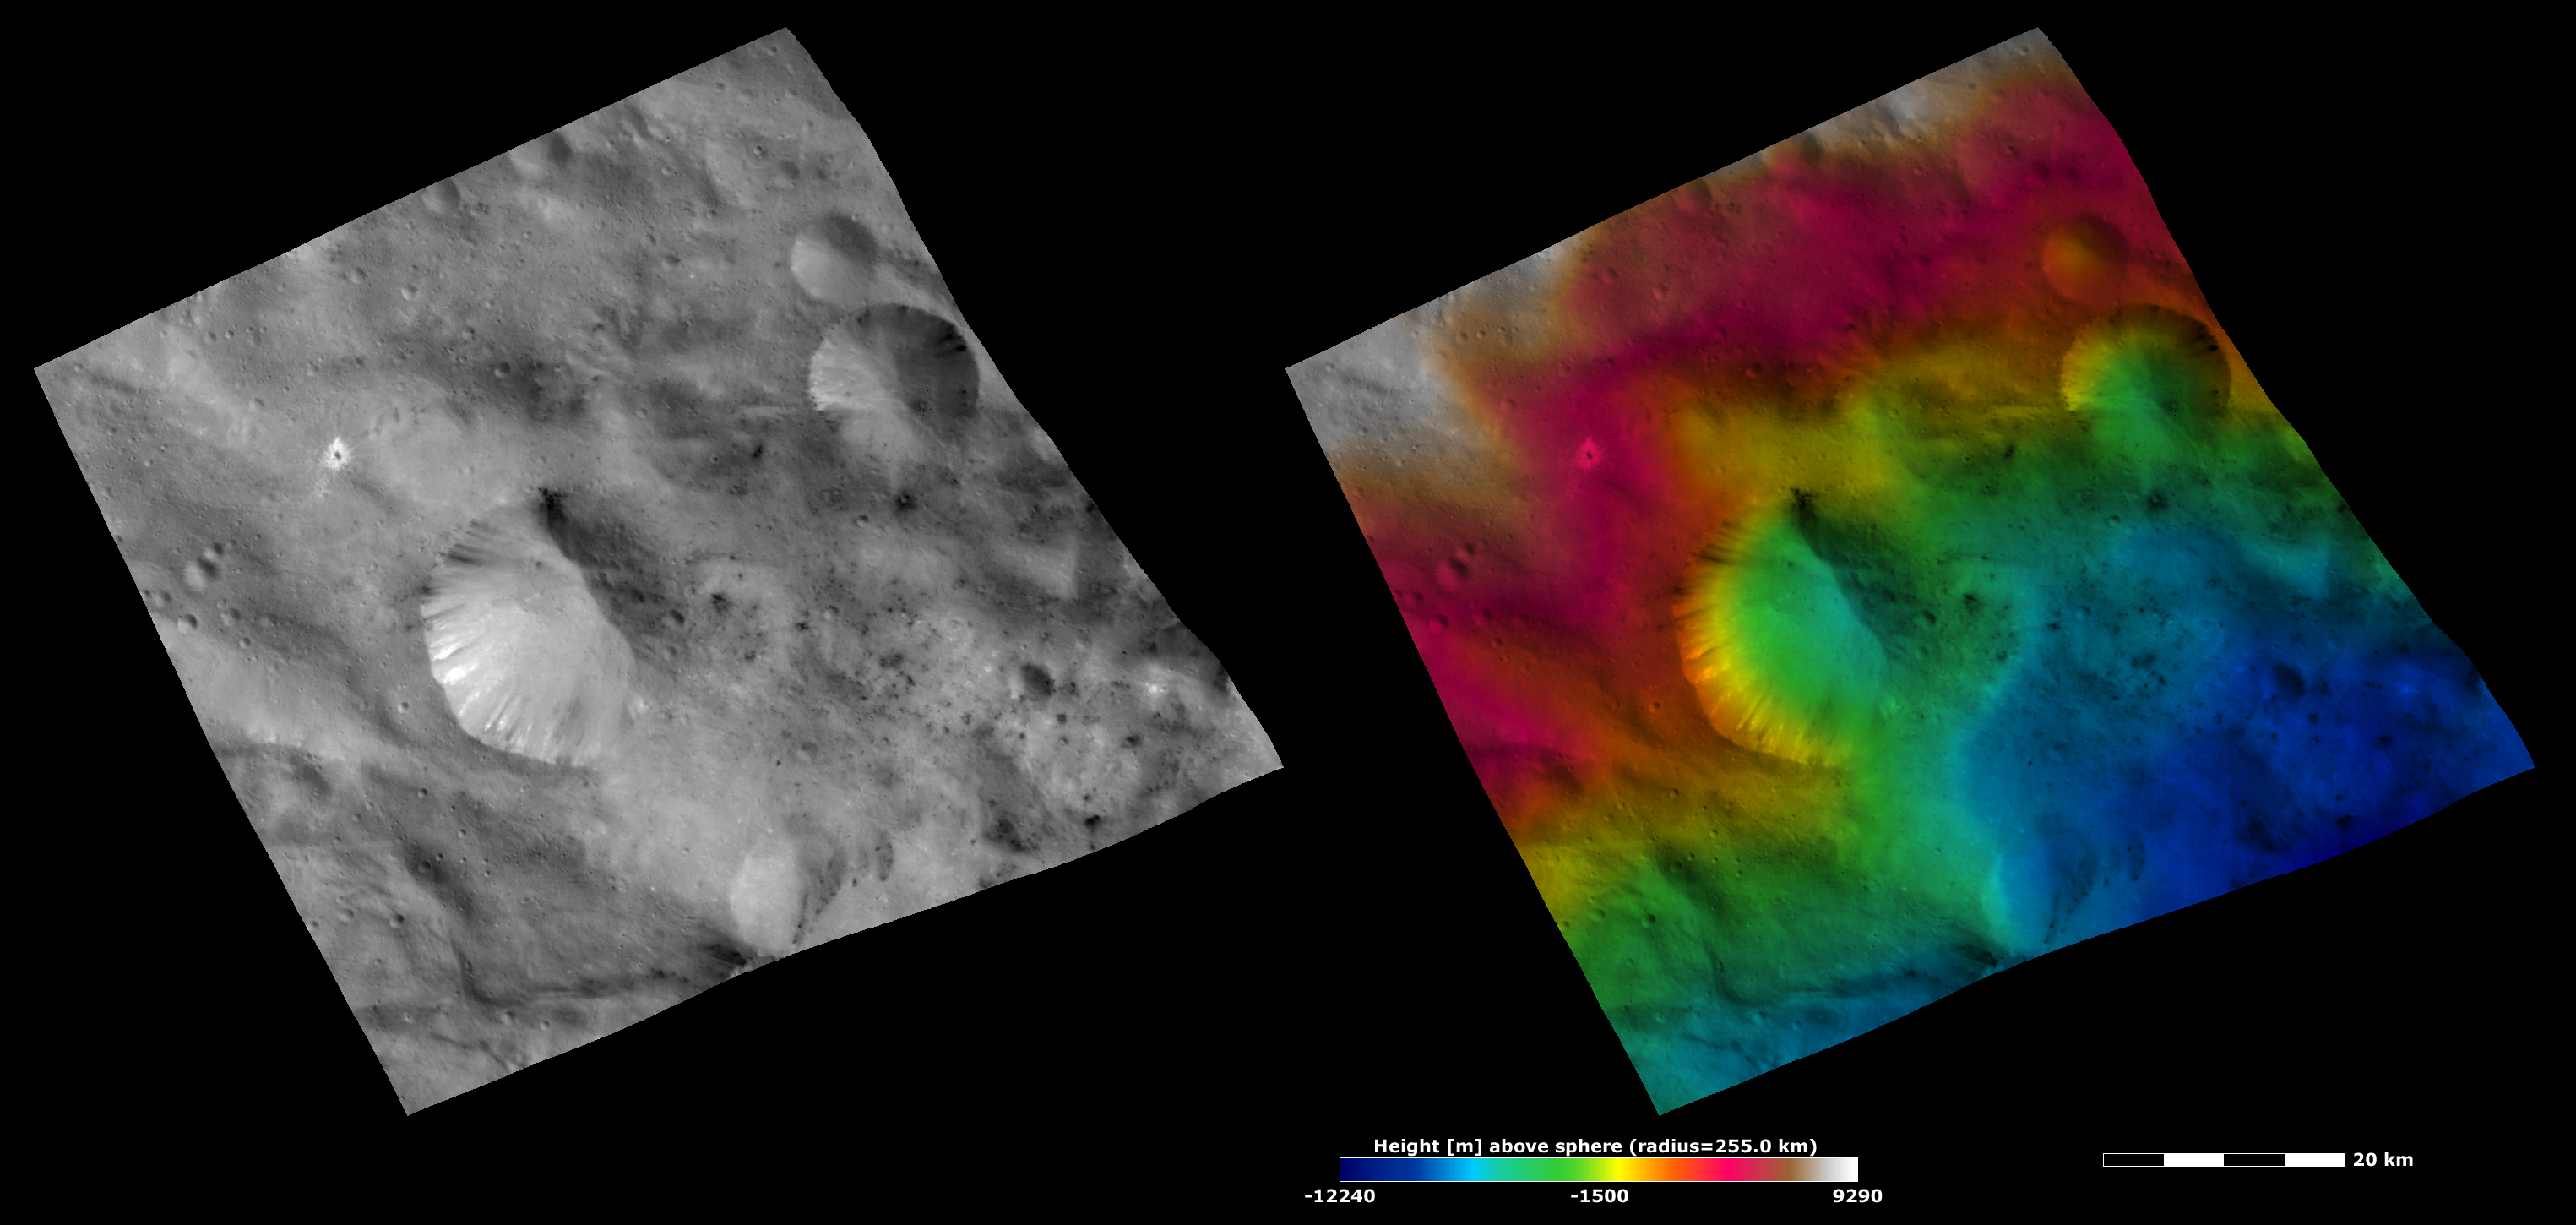

Apparent Brightness and Topography Images of Helena Crater

The left-hand image is a Dawn FC (framing camera) image, which shows the apparent brightness of Vesta’s surface. The right-hand image is based on this apparent brightness image, which has had a color-coded height representation of the topography overlain onto it. The topography is calculated from a set of images that were observed from different viewing directions, which allows stereo reconstruction. The various colors correspond to the height of the area. The white and red areas in the topography image are the highest areas and the blue areas are the lowest areas. Helena crater is the largest crater in the center of the images. The topography image shows that the left slope of Helena has a greater height change because it goes from being colored red at the rim to being green-blue at the base while the right slope has a smaller color-coded variation from green to green-blue.

These images are located in Vesta’s Sextilia quadrangle, in Vesta’s southern hemisphere. NASA’s Dawn spacecraft obtained the apparent brightness image with its framing camera on Oct. 21, 2011. This image was taken through the camera’s clear filter. The distance to the surface of Vesta is 700 kilometers (435 miles) and the image has a resolution of about 70 meters (230 feet) per pixel. This image was acquired during the HAMO (high-altitude mapping orbit) phase of the mission. These images are lambert-azimuthal map projected.

The Dawn mission to Vesta and Ceres is managed by NASA’s Jet Propulsion Laboratory, a division of the California Institute of Technology in Pasadena, for NASA’s Science Mission Directorate, Washington D.C. UCLA is responsible for overall Dawn mission science. The Dawn framing cameras have been developed and built under the leadership of the Max Planck Institute for Solar System Research, Katlenburg-Lindau, Germany, with significant contributions by DLR German Aerospace Center, Institute of Planetary Research, Berlin, and in coordination with the Institute of Computer and Communication Network Engineering, Braunschweig. The Framing Camera project is funded by the Max Planck Society, DLR, and NASA/JPL.

Credit: NASA/JPL-Caltech/UCLA/MPS/DLR/IDA